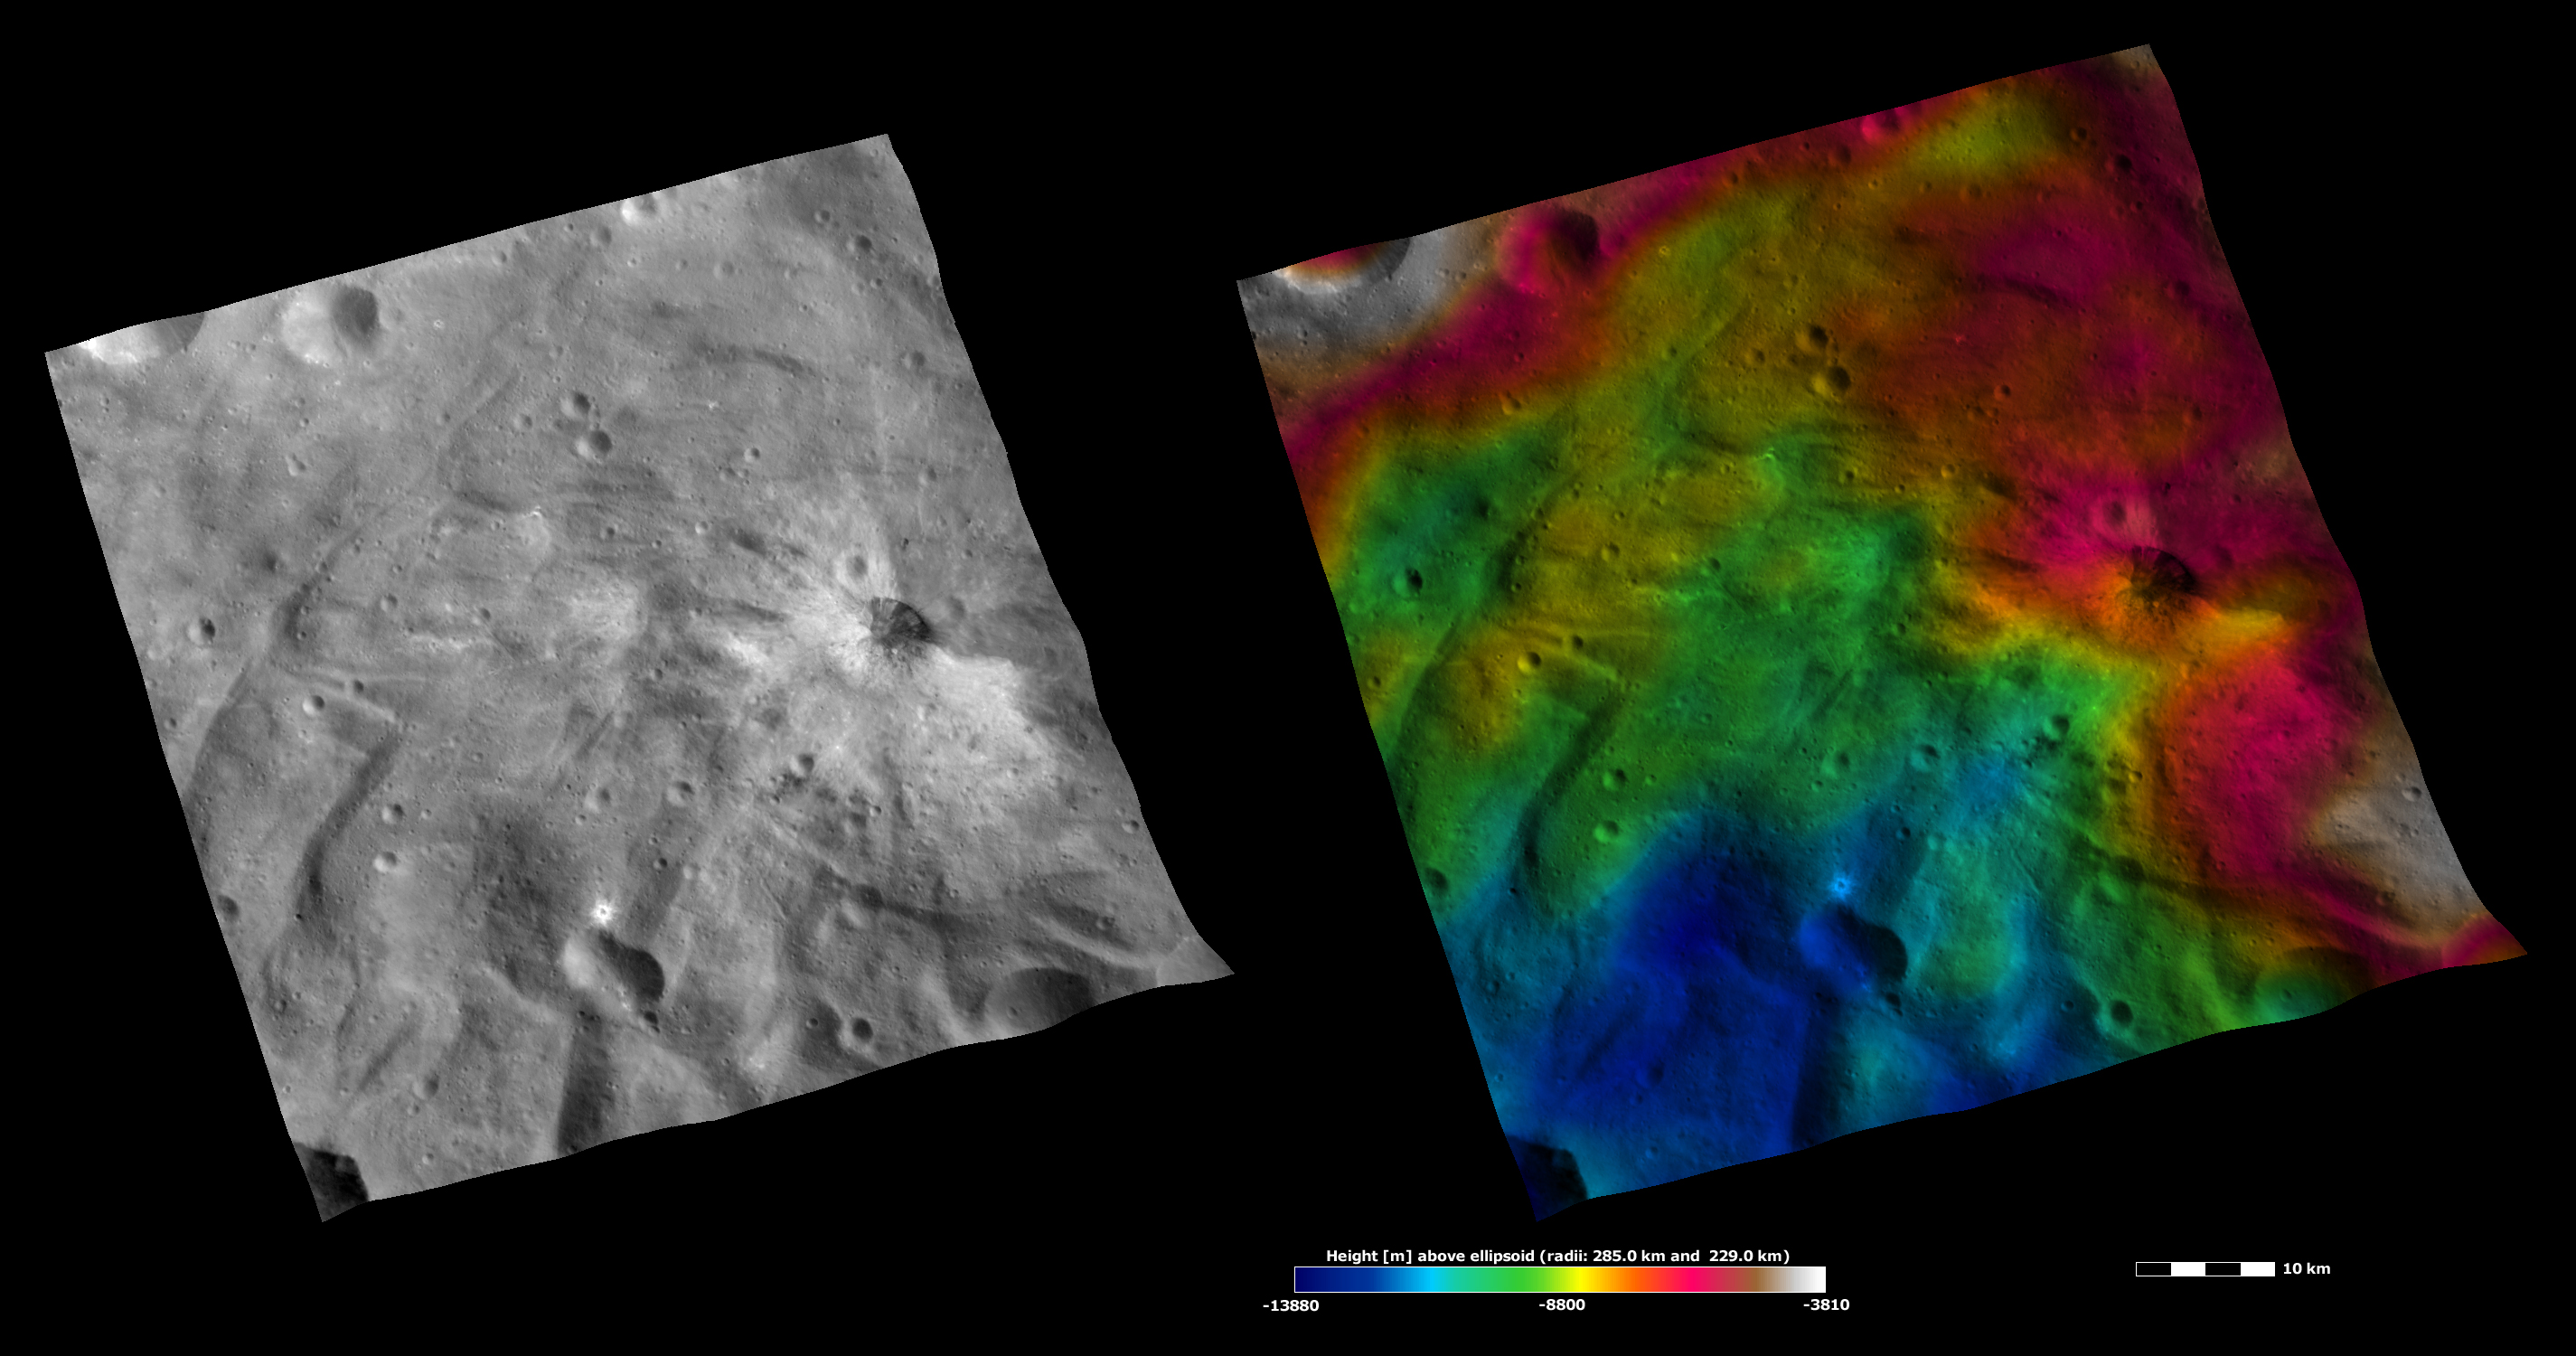

Apparent Brightness and Topography Images of Justina Crater

The left-hand image is a Dawn FC (framing camera) image, which shows the apparent brightness of Vesta’s surface. The right-hand image is based on this apparent brightness image, which has had a color-coded height representation of the topography overlain onto it. The topography is calculated from a set of images that were observed from different viewing directions, which allows stereo reconstruction. The various colors correspond to the height of the area. The white and red areas in the topography image are the highest areas and the blue areas are the lowest areas. Justina crater is the middle-sized crater in the right of the images. Justina is surrounded by bright material, some of which forms rays, on all of its sides apart from the right side. In the topography image it can be seen that the area without bright material is the highest area around Justina crater. So perhaps there is no bright material in this area because as the material was thrown out of Justina crater it did not have sufficient energy to get high enough to cover this topographically high area.

These images are located in Vesta’s Urbinia quadrangle, in Vesta’s southern hemisphere. NASA’s Dawn spacecraft obtained the apparent brightness image with its framing camera on Oct. 22, 2011. This image was taken through the camera’s clear filter. The distance to the surface of Vesta is 700 kilometers (435 miles) and the image has a resolution of about 70 meters per pixel. This image was acquired during the HAMO (high-altitude mapping orbit) phase of the mission. These images are lambert-azimuthalmap projected.

The Dawn mission to Vesta and Ceres is managed by NASA’s Jet Propulsion Laboratory, a division of the California Institute of Technology in Pasadena, for NASA’s Science Mission Directorate, Washington D.C. UCLA is responsible for overall Dawn mission science. The Dawn framing cameras have been developed and built under the leadership of the Max Planck Institute for Solar System Research, Katlenburg-Lindau, Germany, with significant contributions by DLR German Aerospace Center, Institute of Planetary Research, Berlin, and in coordination with the Institute of Computer and Communication Network Engineering, Braunschweig. The framing camera project is funded by the Max Planck Society, DLR, and NASA/JPL.

Credit: NASA/JPL-Caltech/UCLA/MPS/DLR/IDA